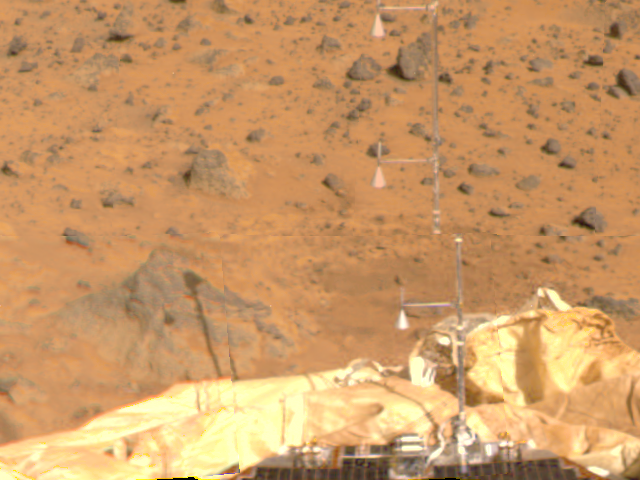

ASI/MET

The Atmospheric Structure Instrument/Meteorology Package (ASI/MET) is the mast and windsocks at the center of this color image, taken by the Imager for Mars Pathfinder (IMP) on Sol 4. The instrument appears in two different sections due to image parallax. The ASI/MET is an engineering subsytem that acquired atmospheric data during Pathfinder’s descent, and will continue to get more data through the entire landed mission. The windsocks are seen pointing almost completely up, representing little wind movement at the three locations of the windsocks. A rock at left holds a shadow of the ASI/MET, indicating the sun’s position is at the rear right. Portions of a lander petal and deflated airbag are visible, in addition to several rocks of varying sizes in the distance.

Mars Pathfinder was developed and managed by the Jet Propulsion Laboratory (JPL) for the National Aeronautics and Space Administration. JPL is an operating division of the California Institute of Technology (Caltech). The IMP was developed by the University of Arizona Lunar and Planetary Laboratory under contract to JPL. Peter Smith is the Principal Investigator.

Credit: NASA/JPL